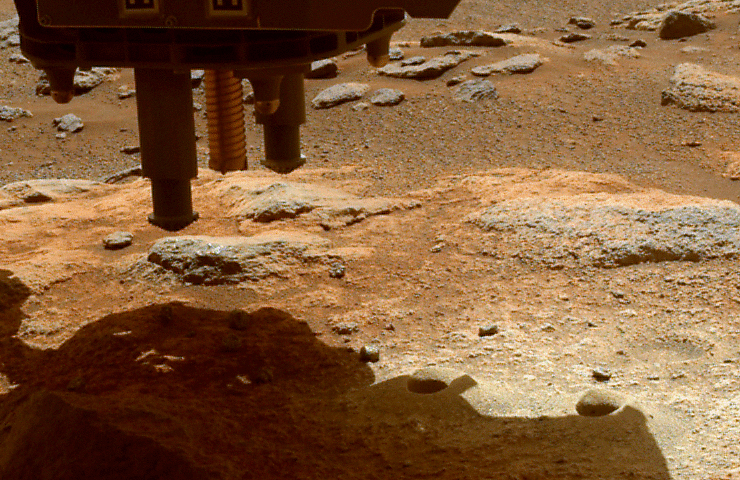

Before and After Perseverance Sample Tube Shake

The robotic arm on NASA’s Perseverance Mars rover used its percussive drill to eject fragments of cored rock from a sample tube on Jan. 15, 2022, the 322nd Martian day, or sol, of the mission. One of the rover’s hazard cameras (hazcam) obtained same-day, before-and-after images of the surface below the rover to help better understand the results of this operation.

There are two versions of the image: Animation frame 1 shows the ground below Perseverance prior to the use of the rover’s percussive drill on Jan. 15. Animation frame 2 shows the same ground later that same day, after the percussive drill was employed. In this second image, at least eight new pieces of rock fragments can be seen.

A key objective for Perseverance’s mission on Mars is astrobiology, including the search for signs of ancient microbial life. The rover will characterize the planet’s geology and past climate, pave the way for human exploration of the Red Planet, and be the first mission to collect and cache Martian rock and regolith (broken rock and dust).

Subsequent NASA missions, in cooperation with ESA (European Space Agency), would send spacecraft to Mars to collect these sealed samples from the surface and return them to Earth for in-depth analysis.

The Mars 2020 Perseverance mission is part of NASA’s Moon to Mars exploration approach, which includes Artemis missions to the Moon that will help prepare for human exploration of the Red Planet.

JPL, which is managed for NASA by Caltech in Pasadena, California, built and manages operations of the Perseverance rover.

Credit: NASA/JPL-Caltech